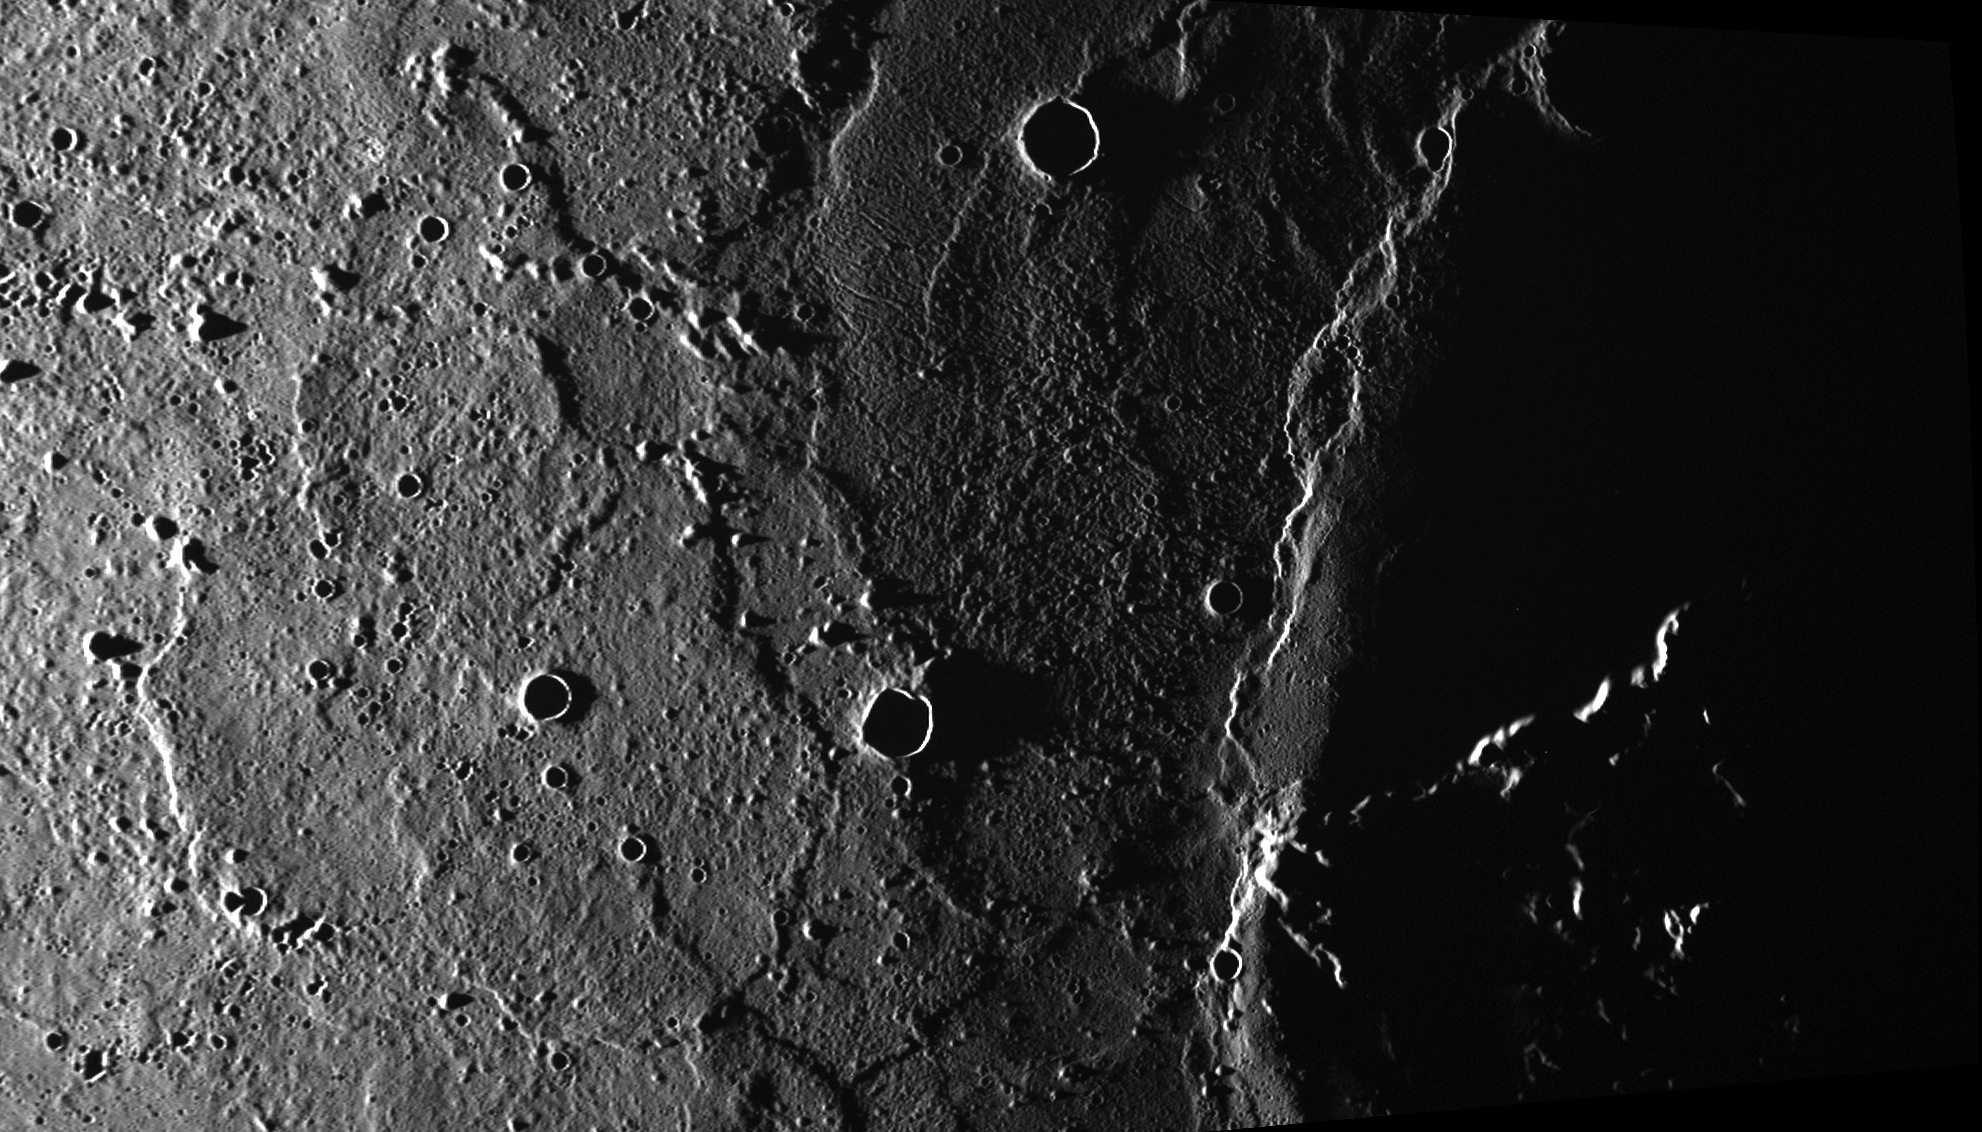

Odin Planitia

On March 5 we saw an area to the west of Caloris. Today we travel to the east of the basin, another area that is thought to be related to ejecta from the Caloris basin impact event. The knobs and unusual corrugated texture are part of Odin Planitia and may have formed from ejecta and impact melt. Schiaparelli Dorsum, nearly aligned with the terminator (the division between the dayside and night side of the planet), cuts across the scene from top to bottom.

This image was acquired as part of MDIS’s high-incidence-angle base map. The high-incidence-angle base map complements the surface morphology base map of MESSENGER’s primary mission that was acquired under generally more moderate incidence angles. High incidence angles, achieved when the Sun is near the horizon, result in long shadows that accentuate the small-scale topography of geologic features. The high-incidence-angle base map was acquired with an average resolution of 200 meters/pixel.

Date acquired: July 07, 2012
Image Mission Elapsed Time (MET): 250134169
Image ID: 2154159
Instrument: Wide Angle Camera (WAC) of the Mercury Dual Imaging System (MDIS)
WAC filter: 7 (748 nanometers)
Center Latitude: 24.83°
Center Longitude: 195.2° E
Resolution: 228 meters/pixel
Scale: This scene is approximately 400 km (250 miles) across
Incidence Angle: 88.8°
Emission Angle: 53.2°
Phase Angle: 142.0°

The MESSENGER spacecraft is the first ever to orbit the planet Mercury, and the spacecraft’s seven scientific instruments and radio science investigation are unraveling the history and evolution of the Solar System’s innermost planet. MESSENGER acquired over 150,000 images and extensive other data sets. MESSENGER is capable of continuing orbital operations until early 2015.

For information regarding the use of images, see the MESSENGER image use policy.

Credit: NASA/Johns Hopkins University Applied Physics Laboratory/Carnegie Institution of Washington